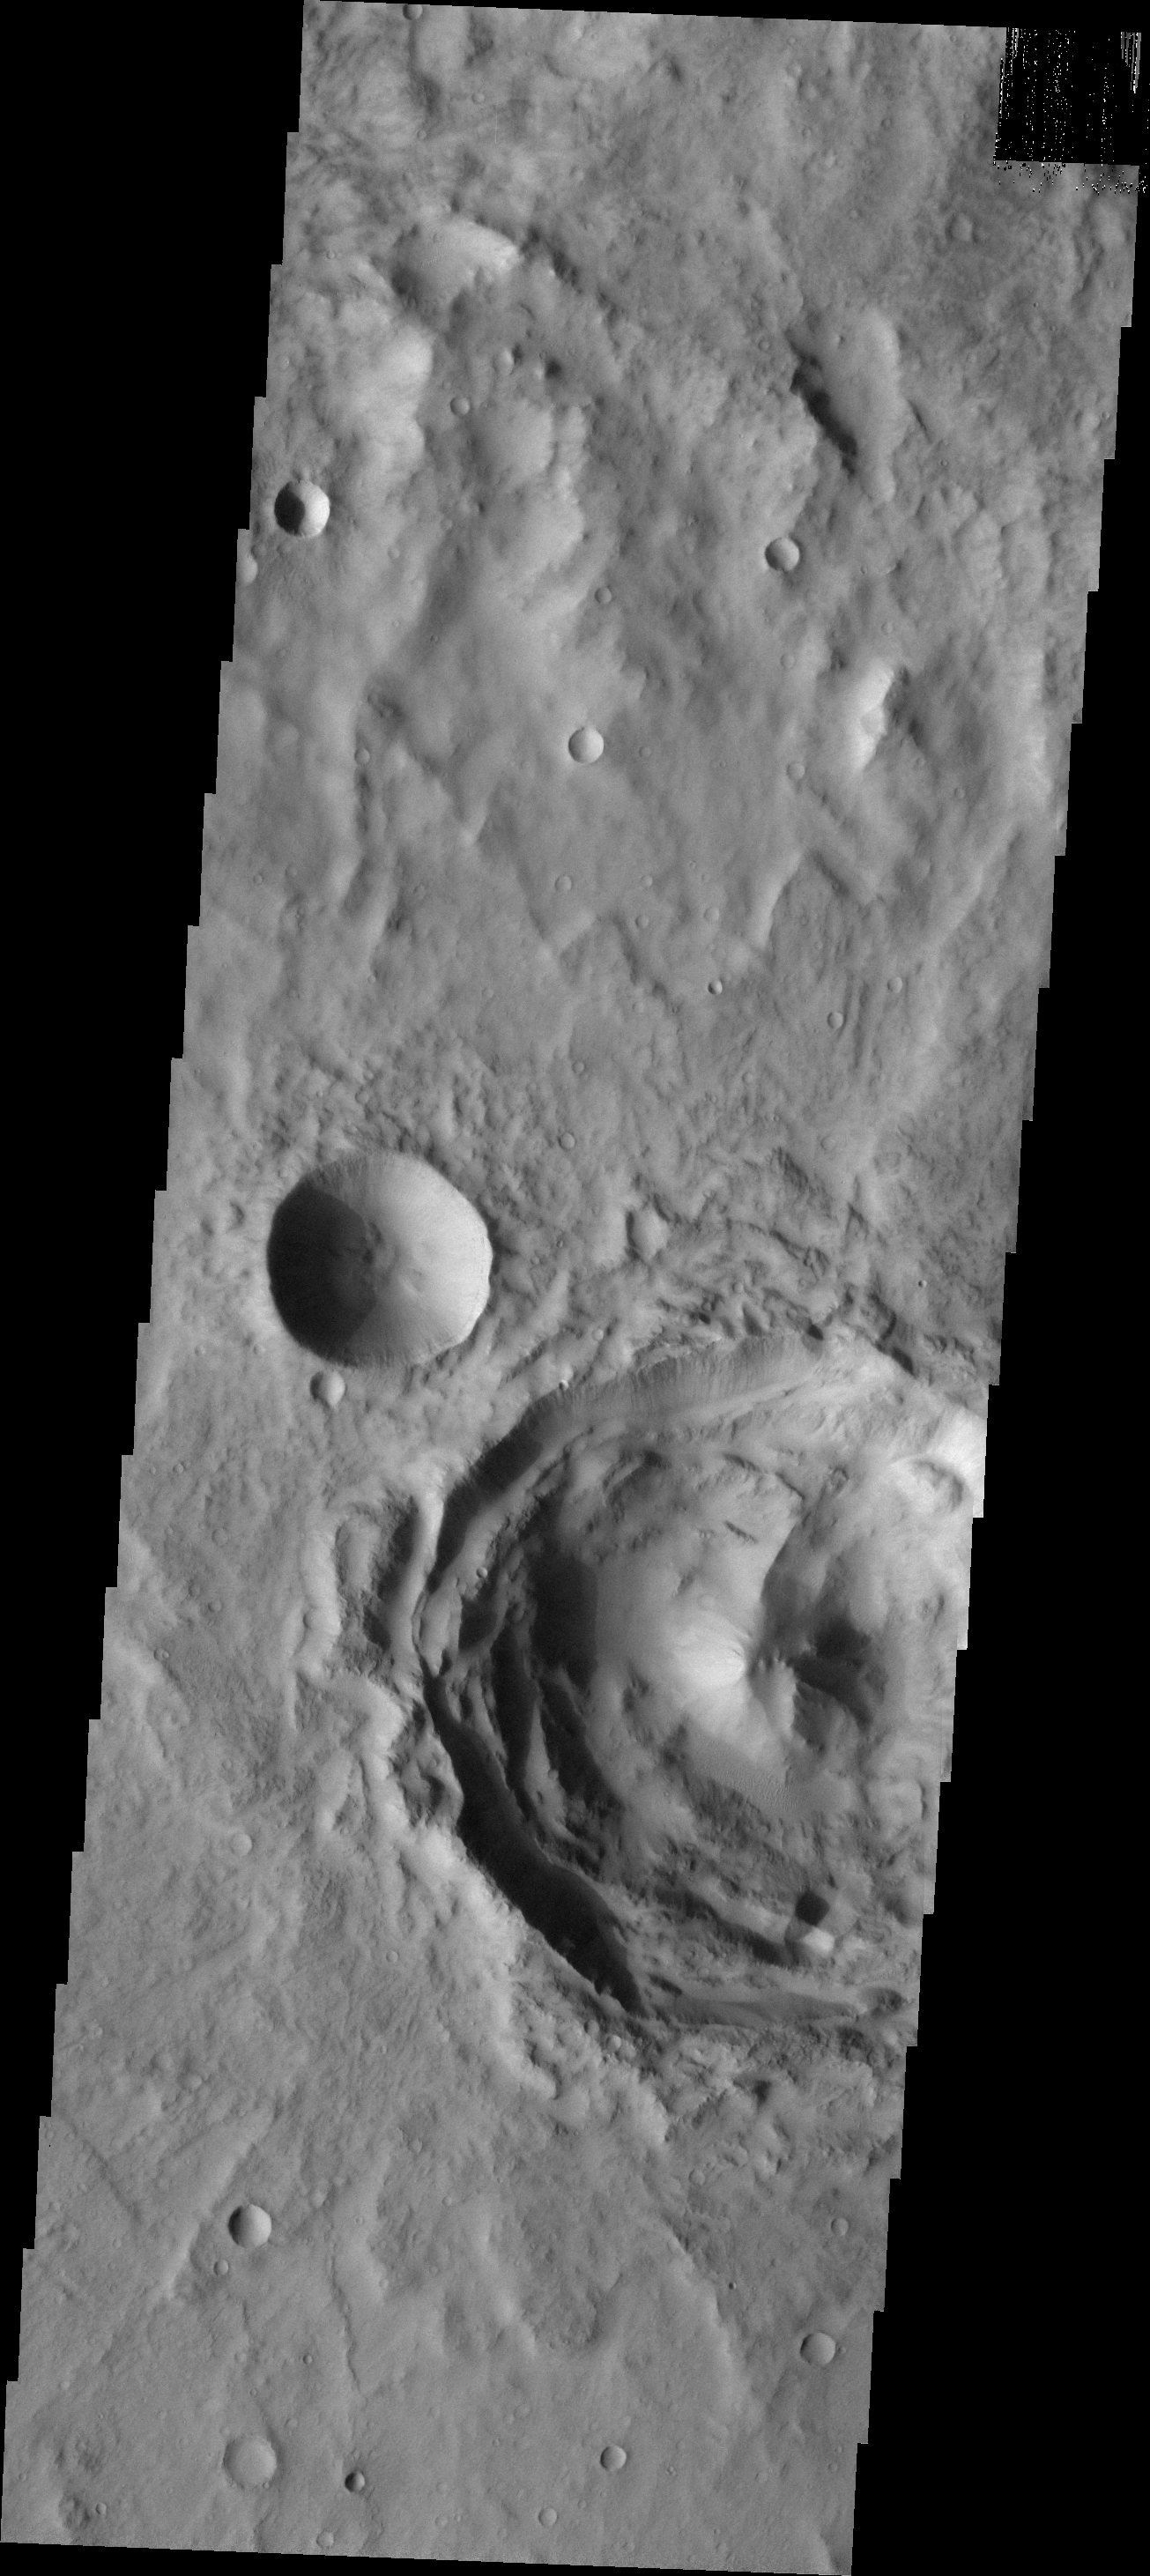

Central Peak Crater

This VIS image of Terra Sirenum contains a central peak crater that has had minimal modification since formation. The smaller crater on the left is a typical bowl-shaped crater.

Image information: VIS instrument. Latitude -19.2N, Longitude 191.7E. 18 meter/pixel resolution.

Please see the THEMIS Data Citation Note for details on crediting THEMIS images.

Note: this THEMIS visual image has not been radiometrically nor geometrically calibrated for this preliminary release. An empirical correction has been performed to remove instrumental effects. A linear shift has been applied in the cross-track and down-track direction to approximate spacecraft and planetary motion. Fully calibrated and geometrically projected images will be released through the Planetary Data System in accordance with Project policies at a later time.

NASA’s Jet Propulsion Laboratory manages the 2001 Mars Odyssey mission for NASA’s Office of Space Science, Washington, D.C. The Thermal Emission Imaging System (THEMIS) was developed by Arizona State University, Tempe, in collaboration with Raytheon Santa Barbara Remote Sensing. The THEMIS investigation is led by Dr. Philip Christensen at Arizona State University. Lockheed Martin Astronautics, Denver, is the prime contractor for the Odyssey project, and developed and built the orbiter. Mission operations are conducted jointly from Lockheed Martin and from JPL, a division of the California Institute of Technology in Pasadena.

Credit: NASA/JPL/ASU